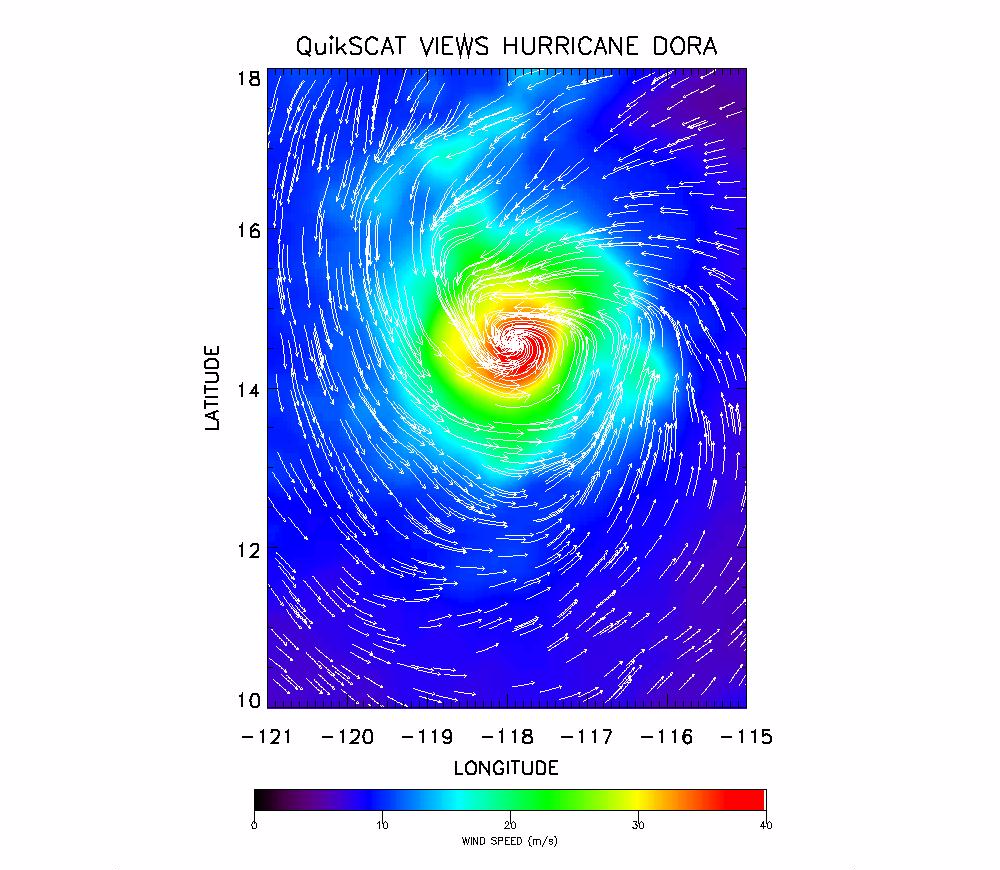

SeaWinds Radar Clocks Hurricane Dora’s Wind Speeds

The SeaWinds instrument onboard NASA’s new QuikScat ocean-viewing satellite captured this image of Hurricane Dora in the eastern tropical Pacific Ocean on August 10, as it was blowing at speeds of nearly 40 meters per second (90 miles per hour).

The image shows surface wind speed (colored background) and wind direction (arrows) in the vicinity of the hurricane, which was centered near 14.5 degrees north latitude and 117.8 degrees west longitude.

With its broad, 1,800-kilometer-wide (1,116-mile-wide) swath and nearly all-weather capabilities, the SeaWinds scatterometer is providing unprecedented, frequent surface wind speed and direction measurements over the global oceans. Coupled with other satellite measurements of cloud patterns, water vapor and rain, the data are contributing to scientists’ ability to predict the intensity, location and movements of hurricanes and other severe marine weather patterns.

More information about the SeaWinds radar instrument is available at http://winds.jpl.nasa.gov/

The orbiting SeaWinds radar instrument is managed for NASA’s Office of Earth Science, Washington, DC, by the Jet Propulsion Laboratory, which also built the SeaWinds radar instrument and is providing ground science processing systems. NASA’s Goddard Space Flight Center, Greenbelt, MD, managed development of the satellite, designed and built by Ball Aerospace & Technologies Corp., Boulder, CO. NOAA has contributed support to ground systems processing and related activities.

NASA’s Earth Science Enterprise is a long-term research and technology program designed to examine Earth’s land, oceans, atmosphere, ice and life as a total integrated system. JPL is a division of the California Institute of Technology, Pasadena, CA.

Credit: NASA/JPL